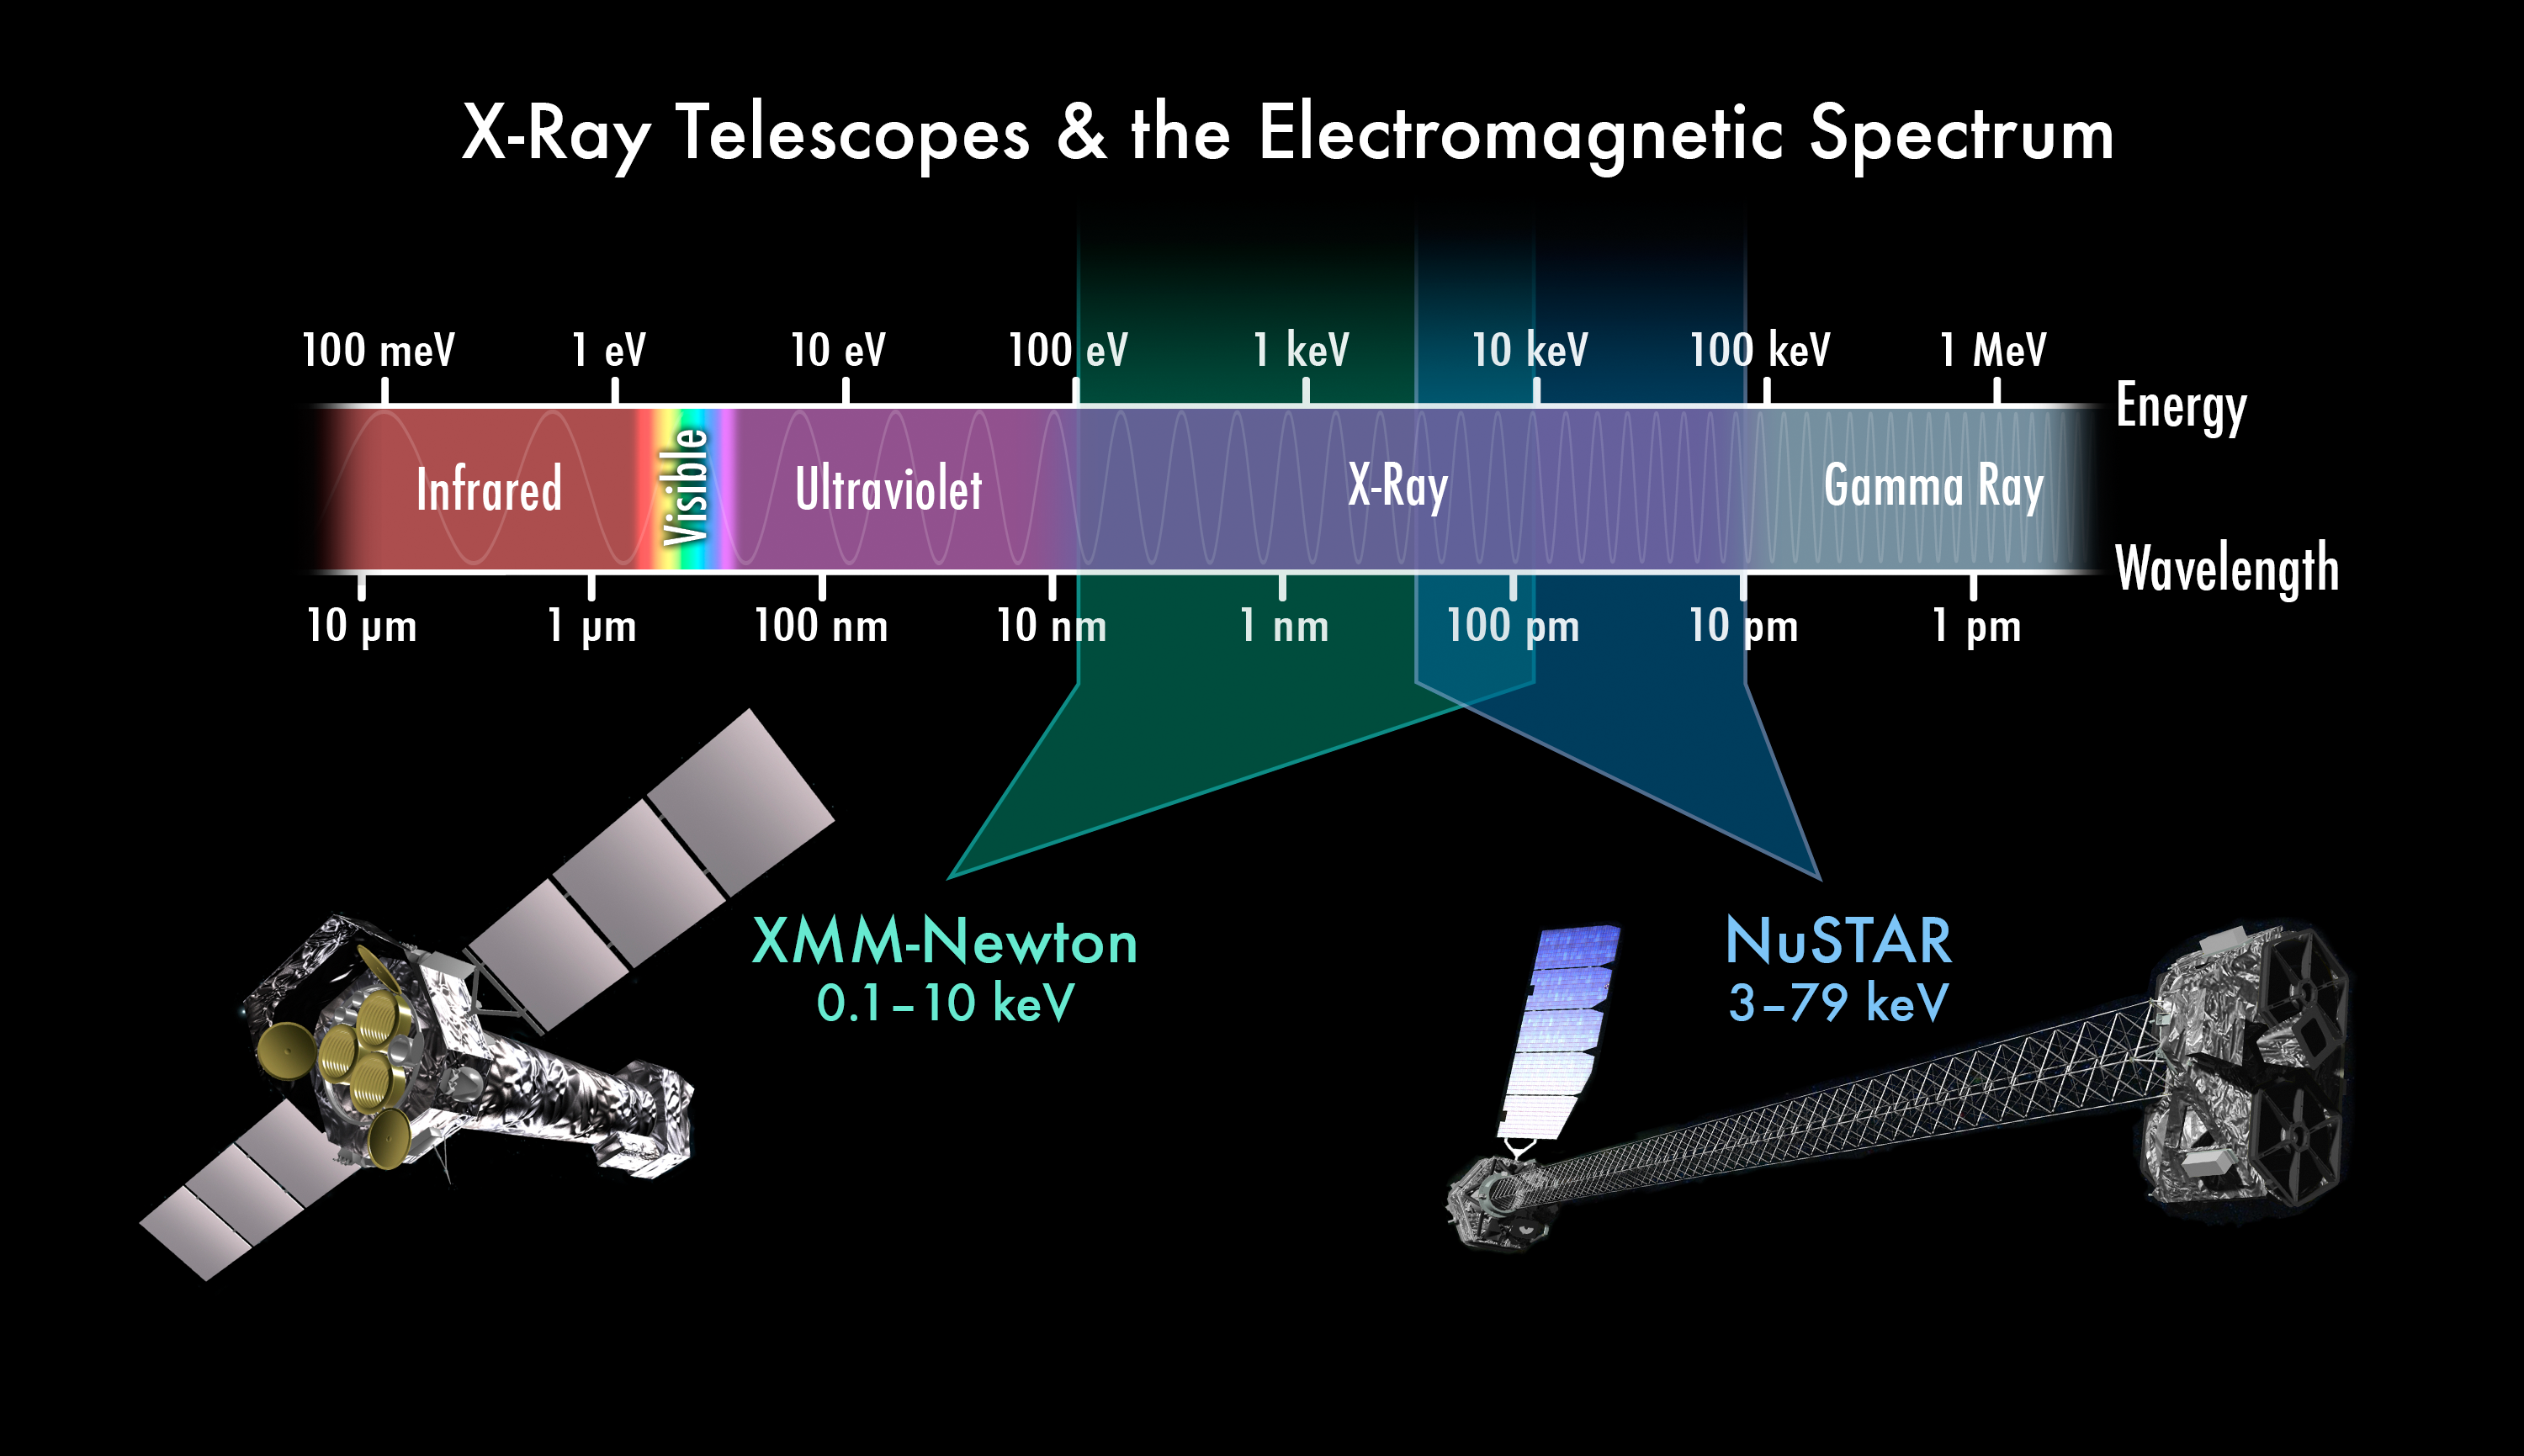

Complementary X-Ray Vision

This chart depicts the electromagnetic spectrum, highlighting the X-ray portion. NASA’s Nuclear Spectroscopic Telescope Array (NuSTAR) and the European Space Agency’s XMM-Newton telescope complement each other by seeing different colors of X-ray light. XMM-Newton sees X-rays with energies between 0.1 and 10 kiloelectron volts (keV), the “red” part of the spectrum, while NuSTAR sees the highest-energy, or “bluest,” X-ray light, with energies between 3 and 70 keV. Doctors and dentists generally use X-rays in this higher energy range because they penetrate skin and can only be stopped by dense bones.

NASA’s Chandra X-ray Observatory sees a similar energy range as XMM-Newton, but it is better suited for imaging. XMM-Newton specializes in capturing spectral information.

Credit: NASA/JPL-Caltech